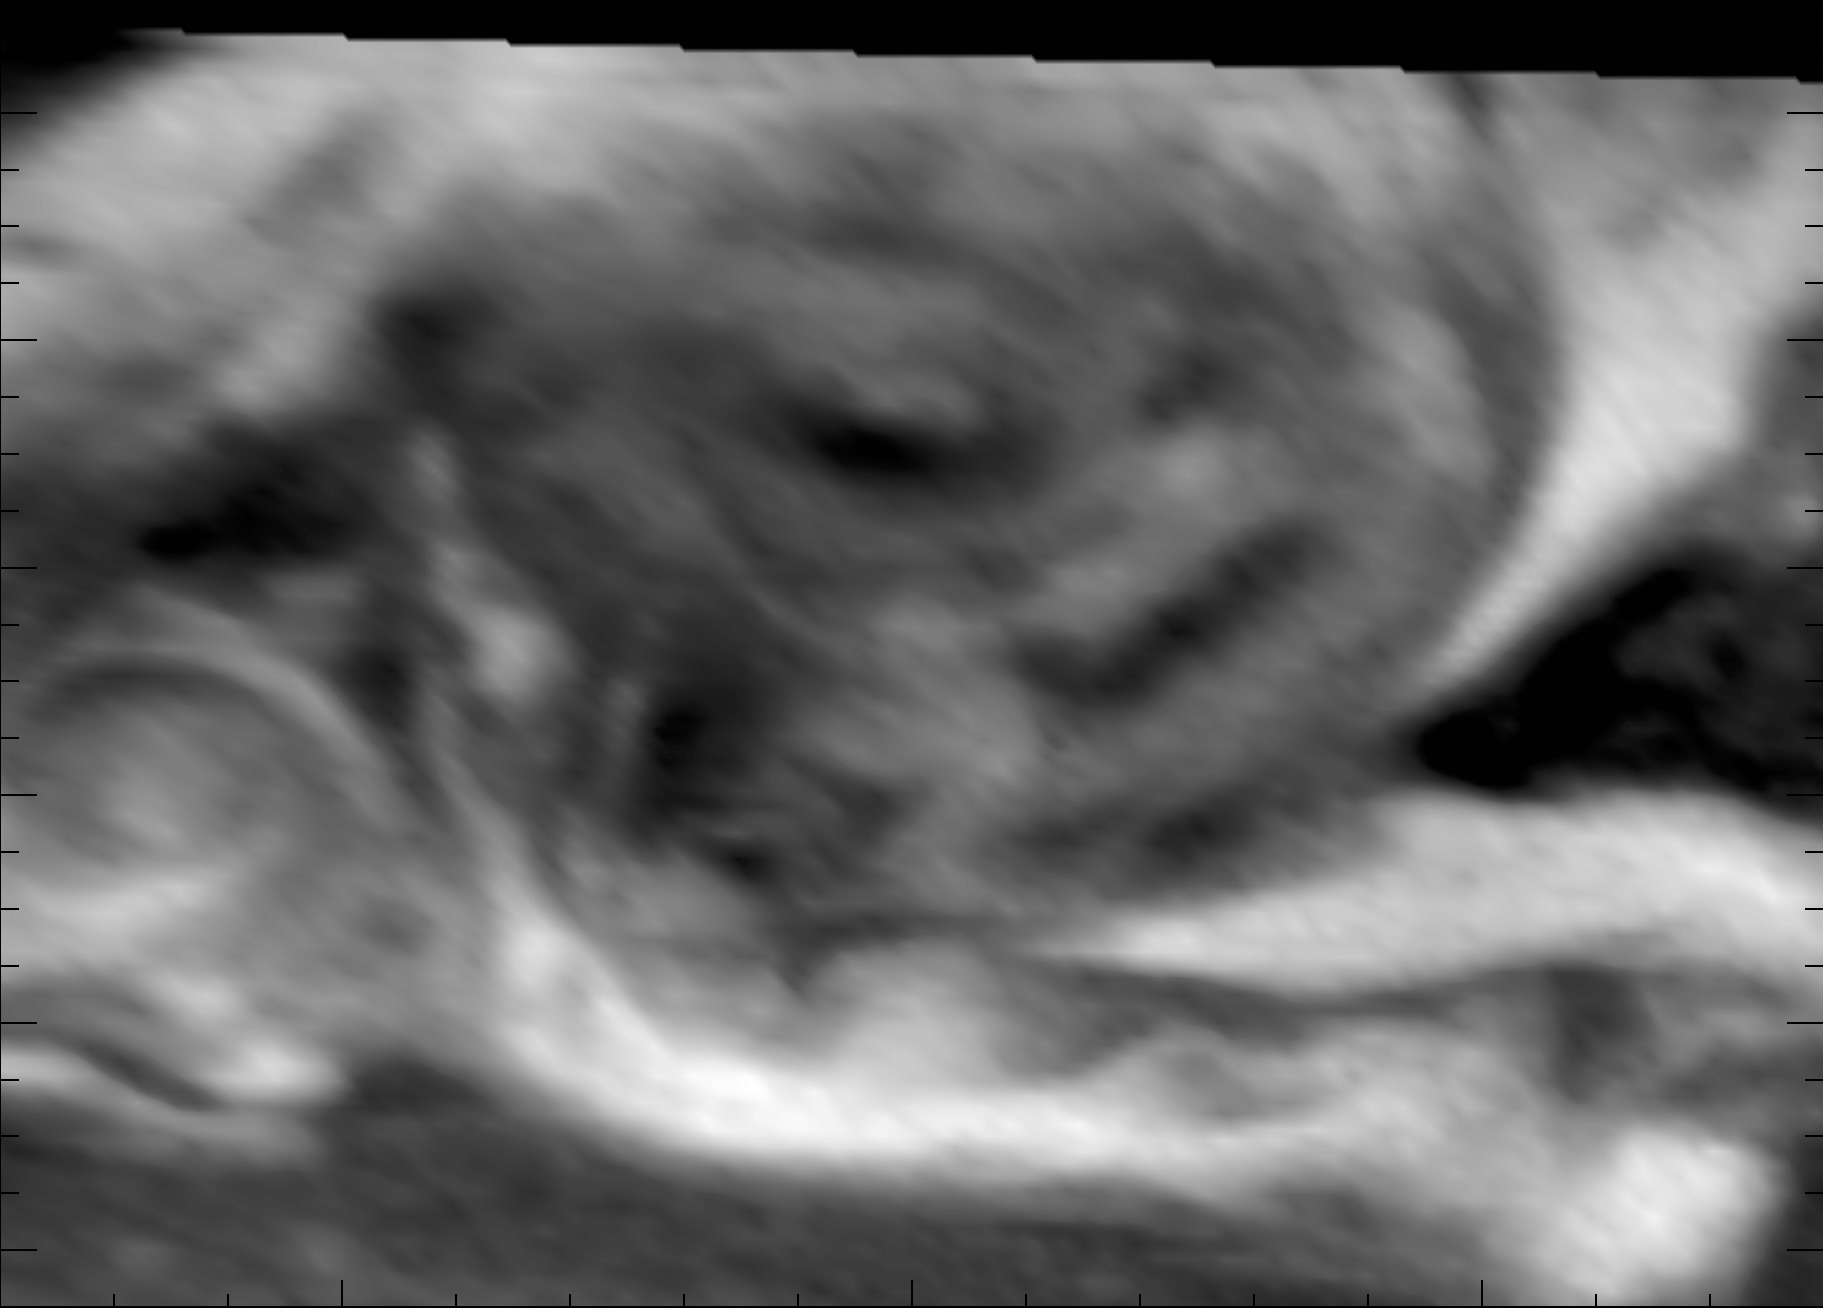

Swirling Vortex

This three-frame animation from NASA’s Cassini spacecraft shows the swirling clouds in a vortex spawned by a great northern storm on Saturn. The clouds are moving in a clockwise direction.

These images were obtained by Cassini’s imaging camera on Jan. 11, 2011. A map of the wind patterns can be seen at PIA16722.

The Cassini-Huygens mission is a cooperative project of NASA, the European Space Agency and the Italian Space Agency. NASA’s Jet Propulsion Laboratory, a division of the California Institute of Technology in Pasadena, manages the mission for NASA’s Science Mission Directorate, Washington. The Cassini orbiter and its two onboard cameras were designed, developed and assembled at JPL. The imaging operations center is based at the Space Science Institute in Boulder, Colo.

Credit: NASA/JPL-Caltech/SSI/Hampton University